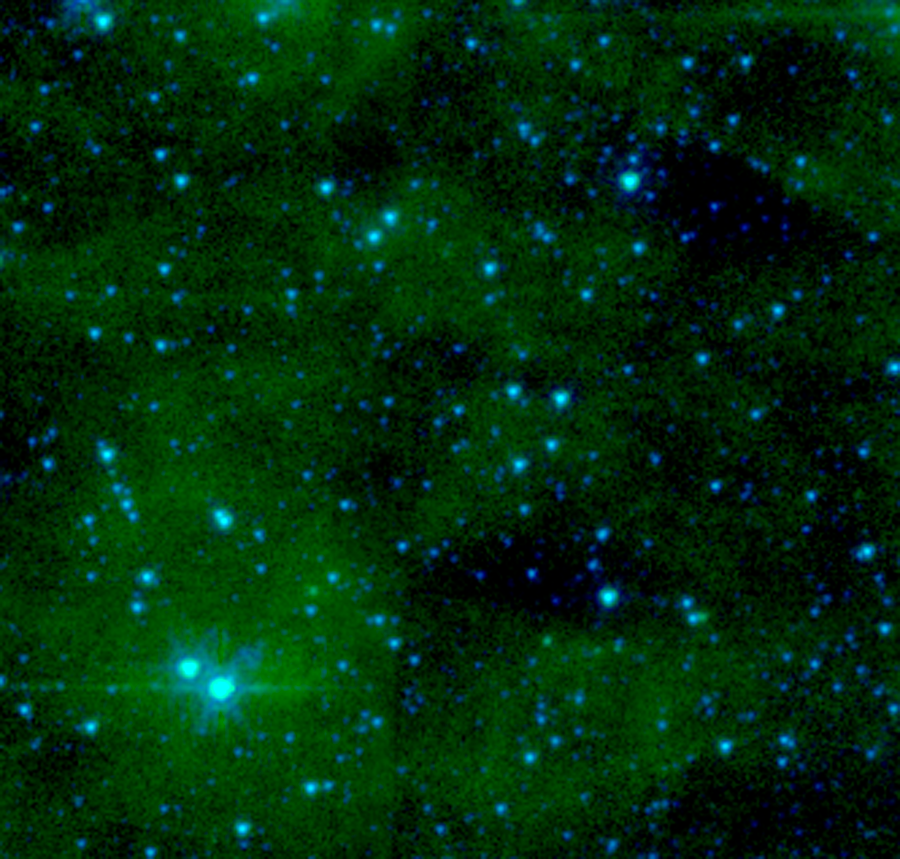

The (Almost) Invisible Aftermath of a Massive Star's Death

For the universe's biggest stars, even death is a show. Massive stars typically end their lives in explosive cataclysms, or supernovae, flinging abundant amounts of hot gas and radiation into outer space. Remnants of these dramatic deaths can linger for thousands of years and be easily detected by professional astronomers.

However, not all stars like attention. Thirty thousand light-years away in the Cepheus constellation, astronomers think they've found a massive star whose death barely made a peep. Remnants of this shy star's supernova would have gone completely unnoticed if the super-sensitive eyes of NASA's Spitzer Space Telescope hadn't accidentally stumbled upon it.

Unlike most supernova remnants, which are detectable at a variety of wavelengths ranging from radio to X-rays, this source only shows up in mid-infrared images taken by Spitzer's Multiband Imaging Photometer (MIPS). The remnant can be seen as a red-orange blob at the center of the picture. Although a companion visible-light and this near-infrared image capture the exact same region of space, the source is completely invisible in both pictures.

Astronomers suspect that the remnant's elusiveness is due to its location away from our Milky Way galaxy's dusty main disk, which contains most of the galaxy's stars. A supernova is most noticeable when the material expelled during the star's furious death throes violently collides with surrounding dust. Since the shy star sits away from the galaxy's dusty and crowded disk, the hot gas and radiation it flung into space had little surrounding material to crash into. Thus, it is largely invisible at most wavelengths.

The near-infrared image is a two-color composite of data from Spitzer's infrared array camera. In this image, starlight captured at 4.5 microns is represented in blue, and 8-micron light from dust is green.

Credit: NASA/JPL-Caltech/P. Morris (NHSC)